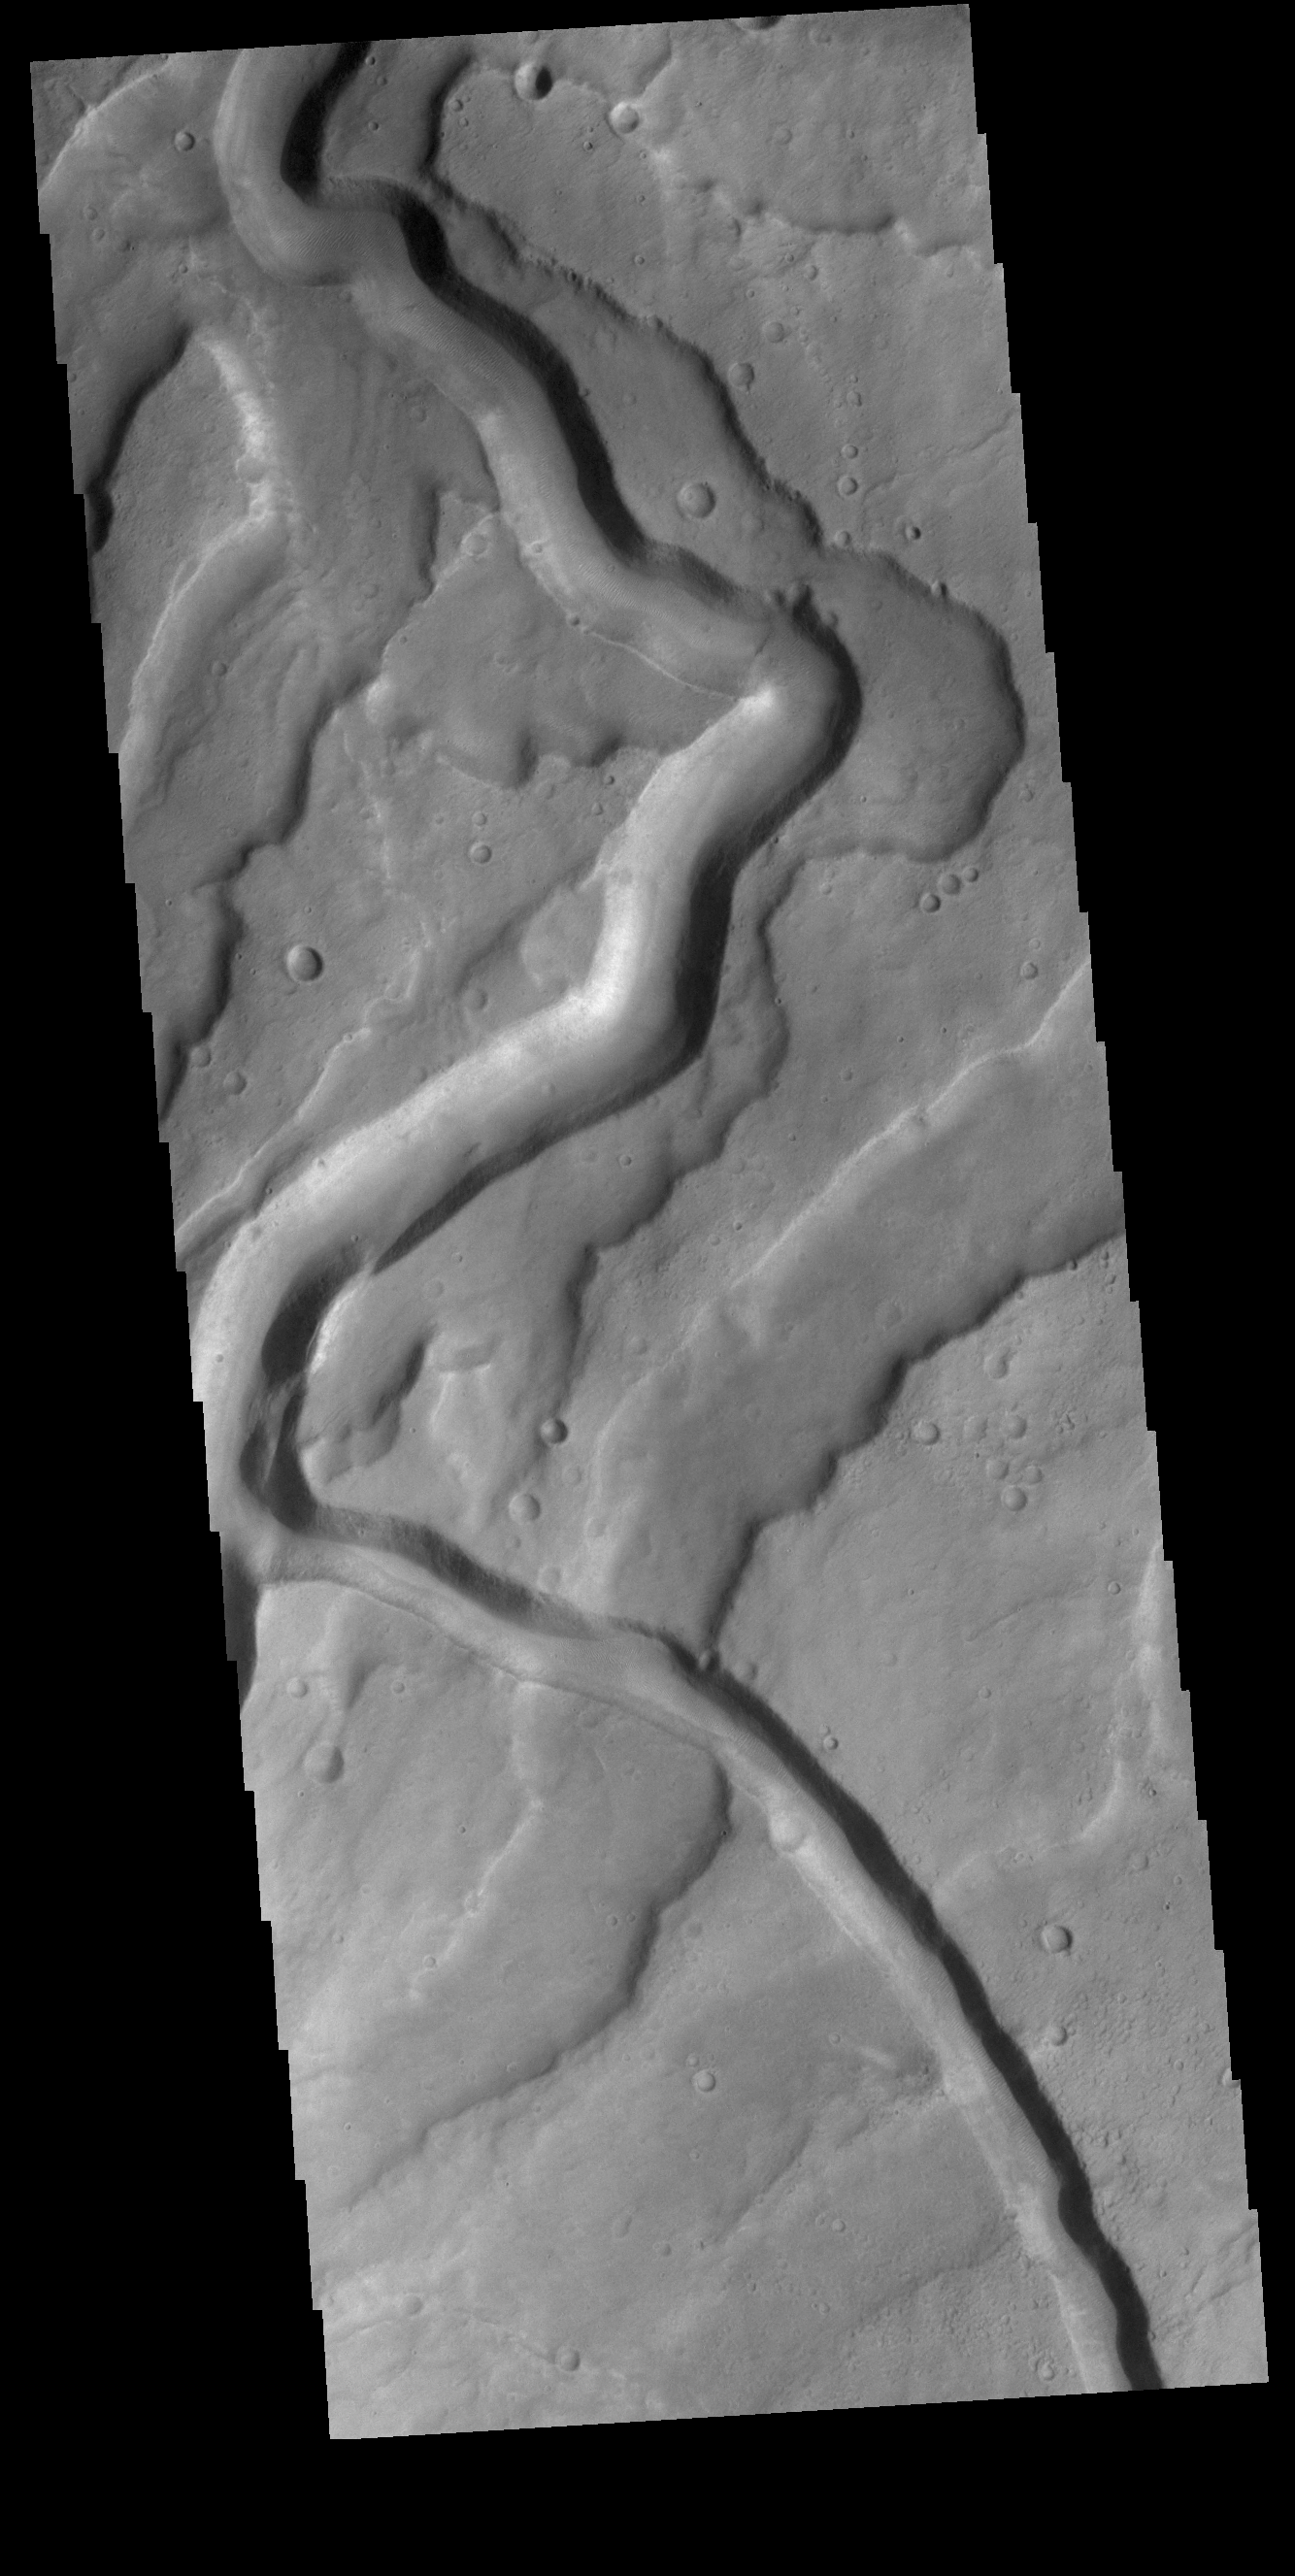

Tyrrhena Fossae

Tyrrhenus Mons is one of the oldest Martian volcanoes. Tyrrhena Fossae is the largest of the channels dissecting the volcano. As well as being one of the oldest volcanoes, it is made of layers that include volcanic ash rather than just basaltic flows. This difference is evident in how the volcano is being eroded, creating broad intersecting sinuous channels. On Earth basaltic flows form broad shield volcanoes like Hawaii. Shield volcanoes can erupt from the central crater, as well as along the flanks. Volcanoes with ash layers, called composite volcanoes, form steeper sides like Mt Rainier and Mt Fuji. The major amount of material erupts only from the central caldera.

Credit: NASA/JPL-Caltech/ASU